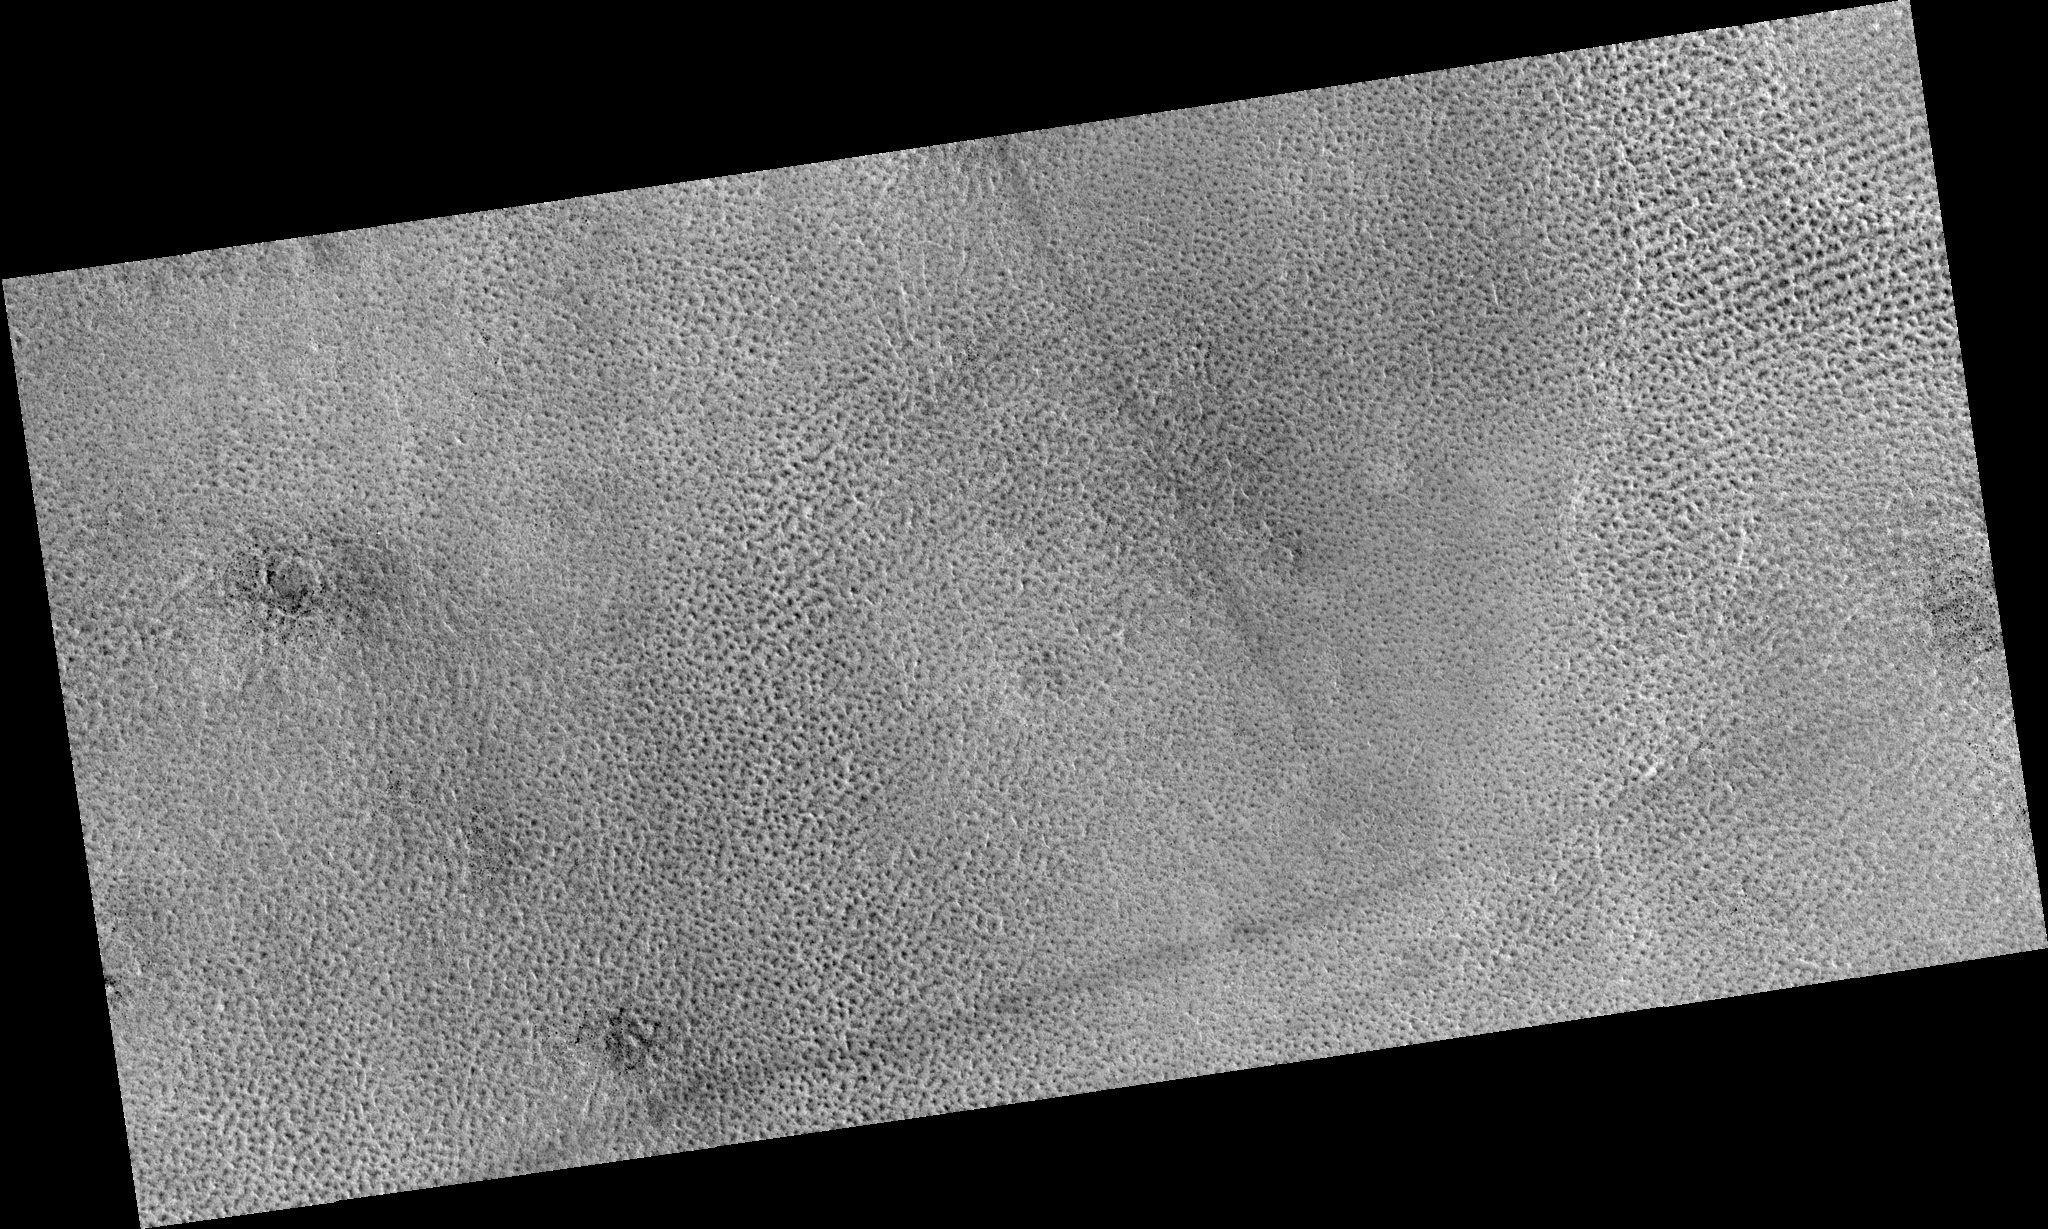

Northern Plains

Image PSP_001490_2505 was taken by the High Resolution Imaging Science Experiment (HiRISE) camera onboard the Mars Reconnaissance Orbiter spacecraft on November 20, 2006. The complete image is centered at 70.5 degrees latitude, 70.6 degrees East longitude. The range to the target site was 314.0 km (196.2 miles). At this distance the image scale is 31.4 cm/pixel (with 1 x 1 binning) so objects ~94 cm across are resolved. The image shown here has been map-projected to 25 cm/pixel. The image was taken at a local Mars time of 3:06 PM and the scene is illuminated from the west with a solar incidence angle of 61 degrees, thus the sun was about 29 degrees above the horizon. At a solar longitude of 138.3 degrees, the season on Mars is Northern Summer.

NASA’s Jet Propulsion Laboratory, a division of the California Institute of Technology in Pasadena, manages the Mars Reconnaissance Orbiter for NASA’s Science Mission Directorate, Washington. Lockheed Martin Space Systems, Denver, is the prime contractor for the project and built the spacecraft. The High Resolution Imaging Science Experiment is operated by the University of Arizona, Tucson, and the instrument was built by Ball Aerospace and Technology Corp., Boulder, Colo.

Credit: NASA/JPL/Univ. of Arizona